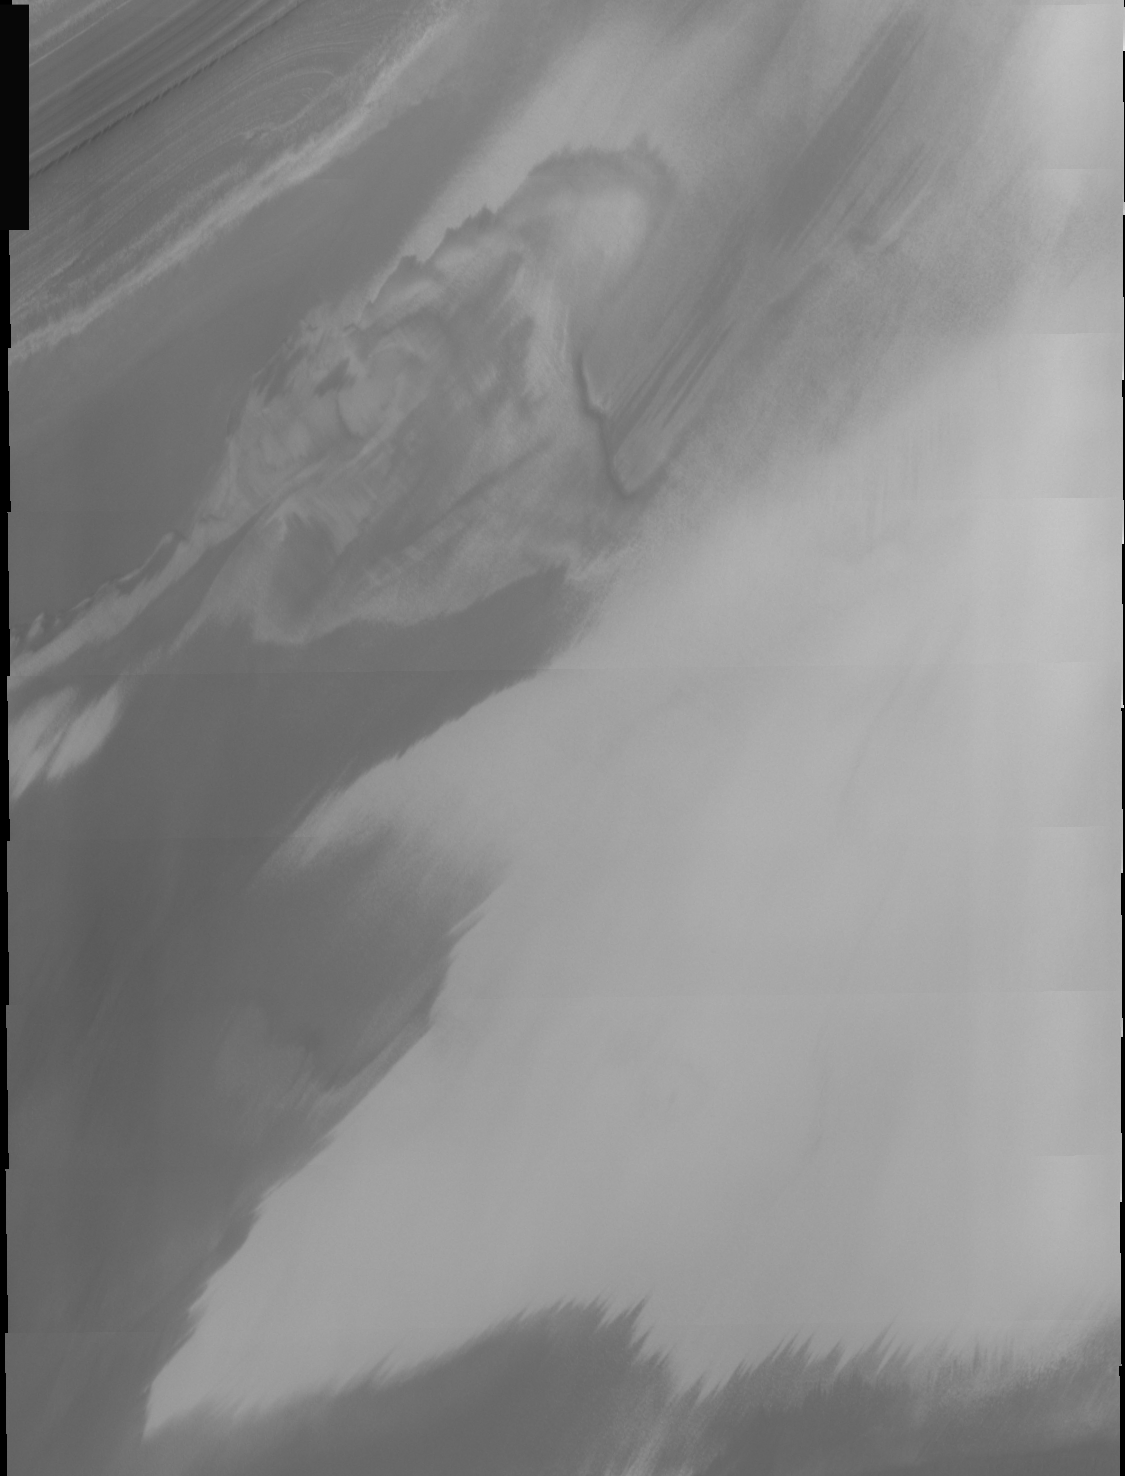

THEMIS Images as Art #36

Welcome to the second annual THEMIS ART MONTH. From Jan. 31 through March 4 we will be showcasing images for their aesthetic value, rather than their science content. Portions of these images resemble things in our everyday lives, from animals to letters of the alphabet. We hope you enjoy our fanciful look at Mars!

Beware the pterodactyl!

Note: this THEMIS visual image has not been radiometrically nor geometrically calibrated for this preliminary release. An empirical correction has been performed to remove instrumental effects. A linear shift has been applied in the cross-track and down-track direction to approximate spacecraft and planetary motion. Fully calibrated and geometrically projected images will be released through the Planetary Data System in accordance with Project policies at a later time.

NASA’s Jet Propulsion Laboratory manages the 2001 Mars Odyssey mission for NASA’s Office of Space Science, Washington, D.C. The Thermal Emission Imaging System (THEMIS) was developed by Arizona State University, Tempe, in collaboration with Raytheon Santa Barbara Remote Sensing. The THEMIS investigation is led by Dr. Philip Christensen at Arizona State University. Lockheed Martin Astronautics, Denver, is the prime contractor for the Odyssey project, and developed and built the orbiter. Mission operations are conducted jointly from Lockheed Martin and from JPL, a division of the California Institute of Technology in Pasadena.

Credit: NASA/JPL/Arizona State University